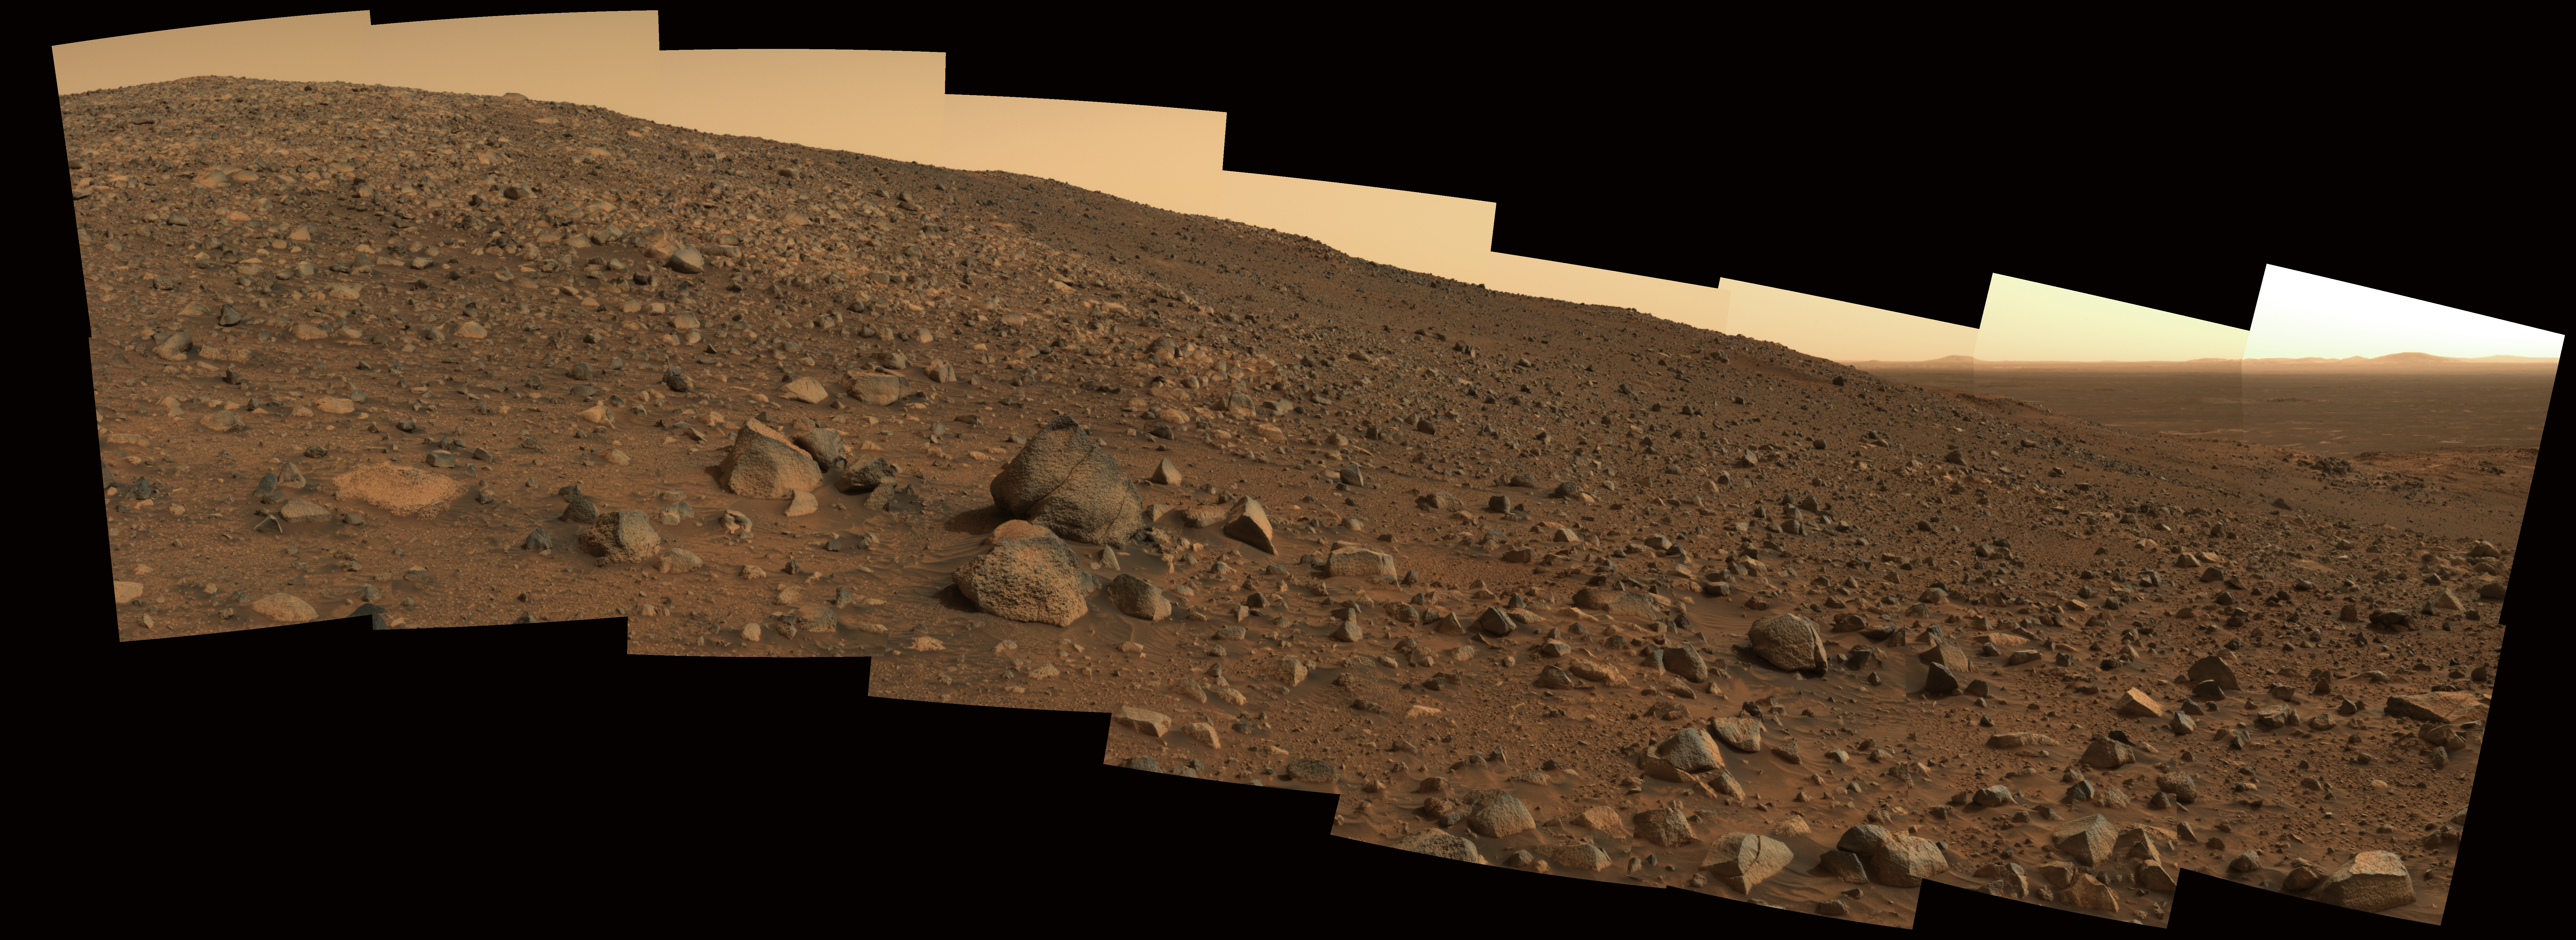

Looking Up from the Deep

Not long after conducting extensive investigations of tilted martian rock layers along its path, NASA’s Spirit rover prepared to resume the trek to the top of the “Columbia Hills” in June. This panorama, nicknamed “Sunset Ridge,” shows the terrain that lay ahead of the rover on Spirit’s 519th martian day, or sol (June 19, 2005). On the left is the summit of “Husband Hill,” Spirit’s objective at that time.

This mosaic of images is an approximate true-color rendering of snapshots taken by the rover’s panoramic camera using 750-, 530-, and 430-nanometer filters. Spirit took these images at approximately 3 p.m. local true solar time in Gusev Crater on Mars. The rover then continued to climb throughout July, making numerous scientific investigations of martian rocks along the way.

Credit: NASA/JPL/Cornell